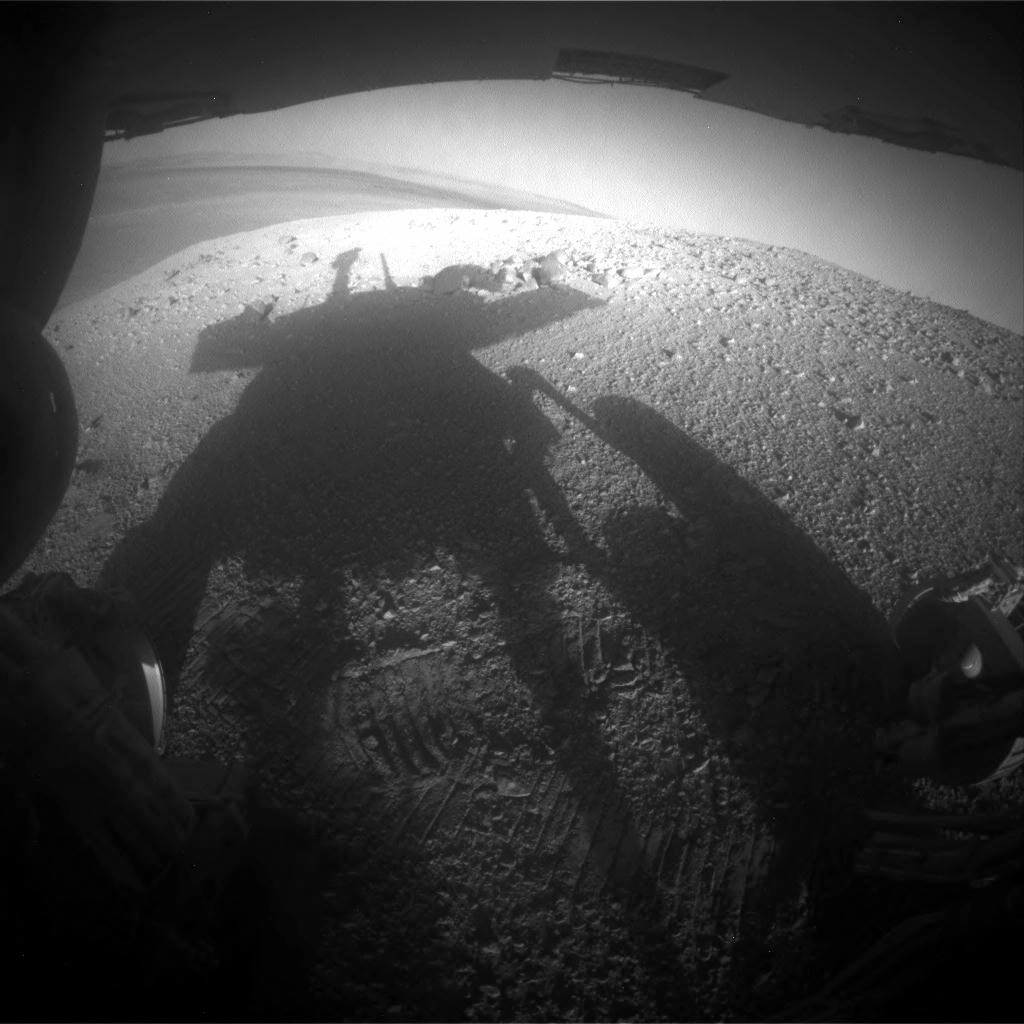

Shadow Portrait of NASA Rover Opportunity on Martian Slope

NASA’s Mars Exploration Rover Opportunity caught its own silhouette in this late-afternoon image taken by the rover’s rear hazard avoidance camera. This camera is mounted low on the rover and has a wide-angle lens.

The image was taken looking eastward shortly before sunset on the 3,609th Martian day, or sol, of Opportunity’s work on Mars (March 20, 2014). The rover’s shadow falls across a slope called the McClure-Beverlin Escarpment on the western rim of Endeavour Crater, where Opportunity is investigating rock layers for evidence about ancient environments. The scene includes a glimpse into the distance across the 14-mile-wide (22-kilometer-wide) crater.

JPL manages the Mars Exploration Rover Project for NASA’s Science Mission Directorate in Washington.

Credit: NASA/JPL-Caltech